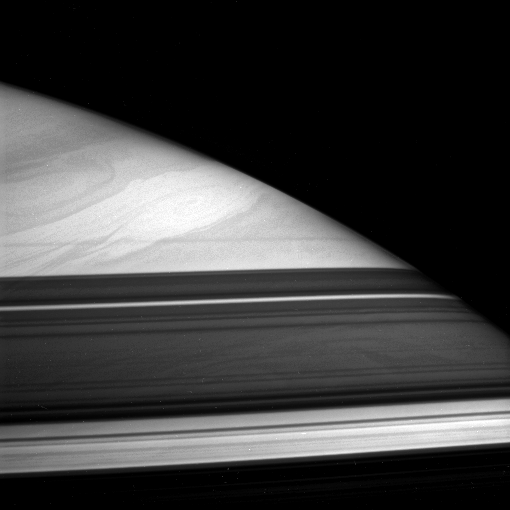

A Storm Escapes the Shadows

A great storm swims in the cloud lanes of Saturn’s high northern latitudes. Dark bands across the bottom of this view are shadows cast by the partly opaque rings. Cloud features are visible within the shadow of the A ring, below center.

The image was taken in polarized infrared light with the Cassini spacecraft narrow-angle camera on Dec. 8, 2005, at a distance of approximately 3.2 million kilometers (2 million miles) from Saturn. The image scale is 37 kilometers (23 miles) per pixel.

The Cassini-Huygens mission is a cooperative project of NASA, the European Space Agency and the Italian Space Agency. The Jet Propulsion Laboratory, a division of the California Institute of Technology in Pasadena, manages the mission for NASA’s Science Mission Directorate, Washington, D.C. The Cassini orbiter and its two onboard cameras were designed, developed and assembled at JPL. The imaging operations center is based at the Space Science Institute in Boulder, Colo.

Credit: NASA/JPL/Space Science Institute